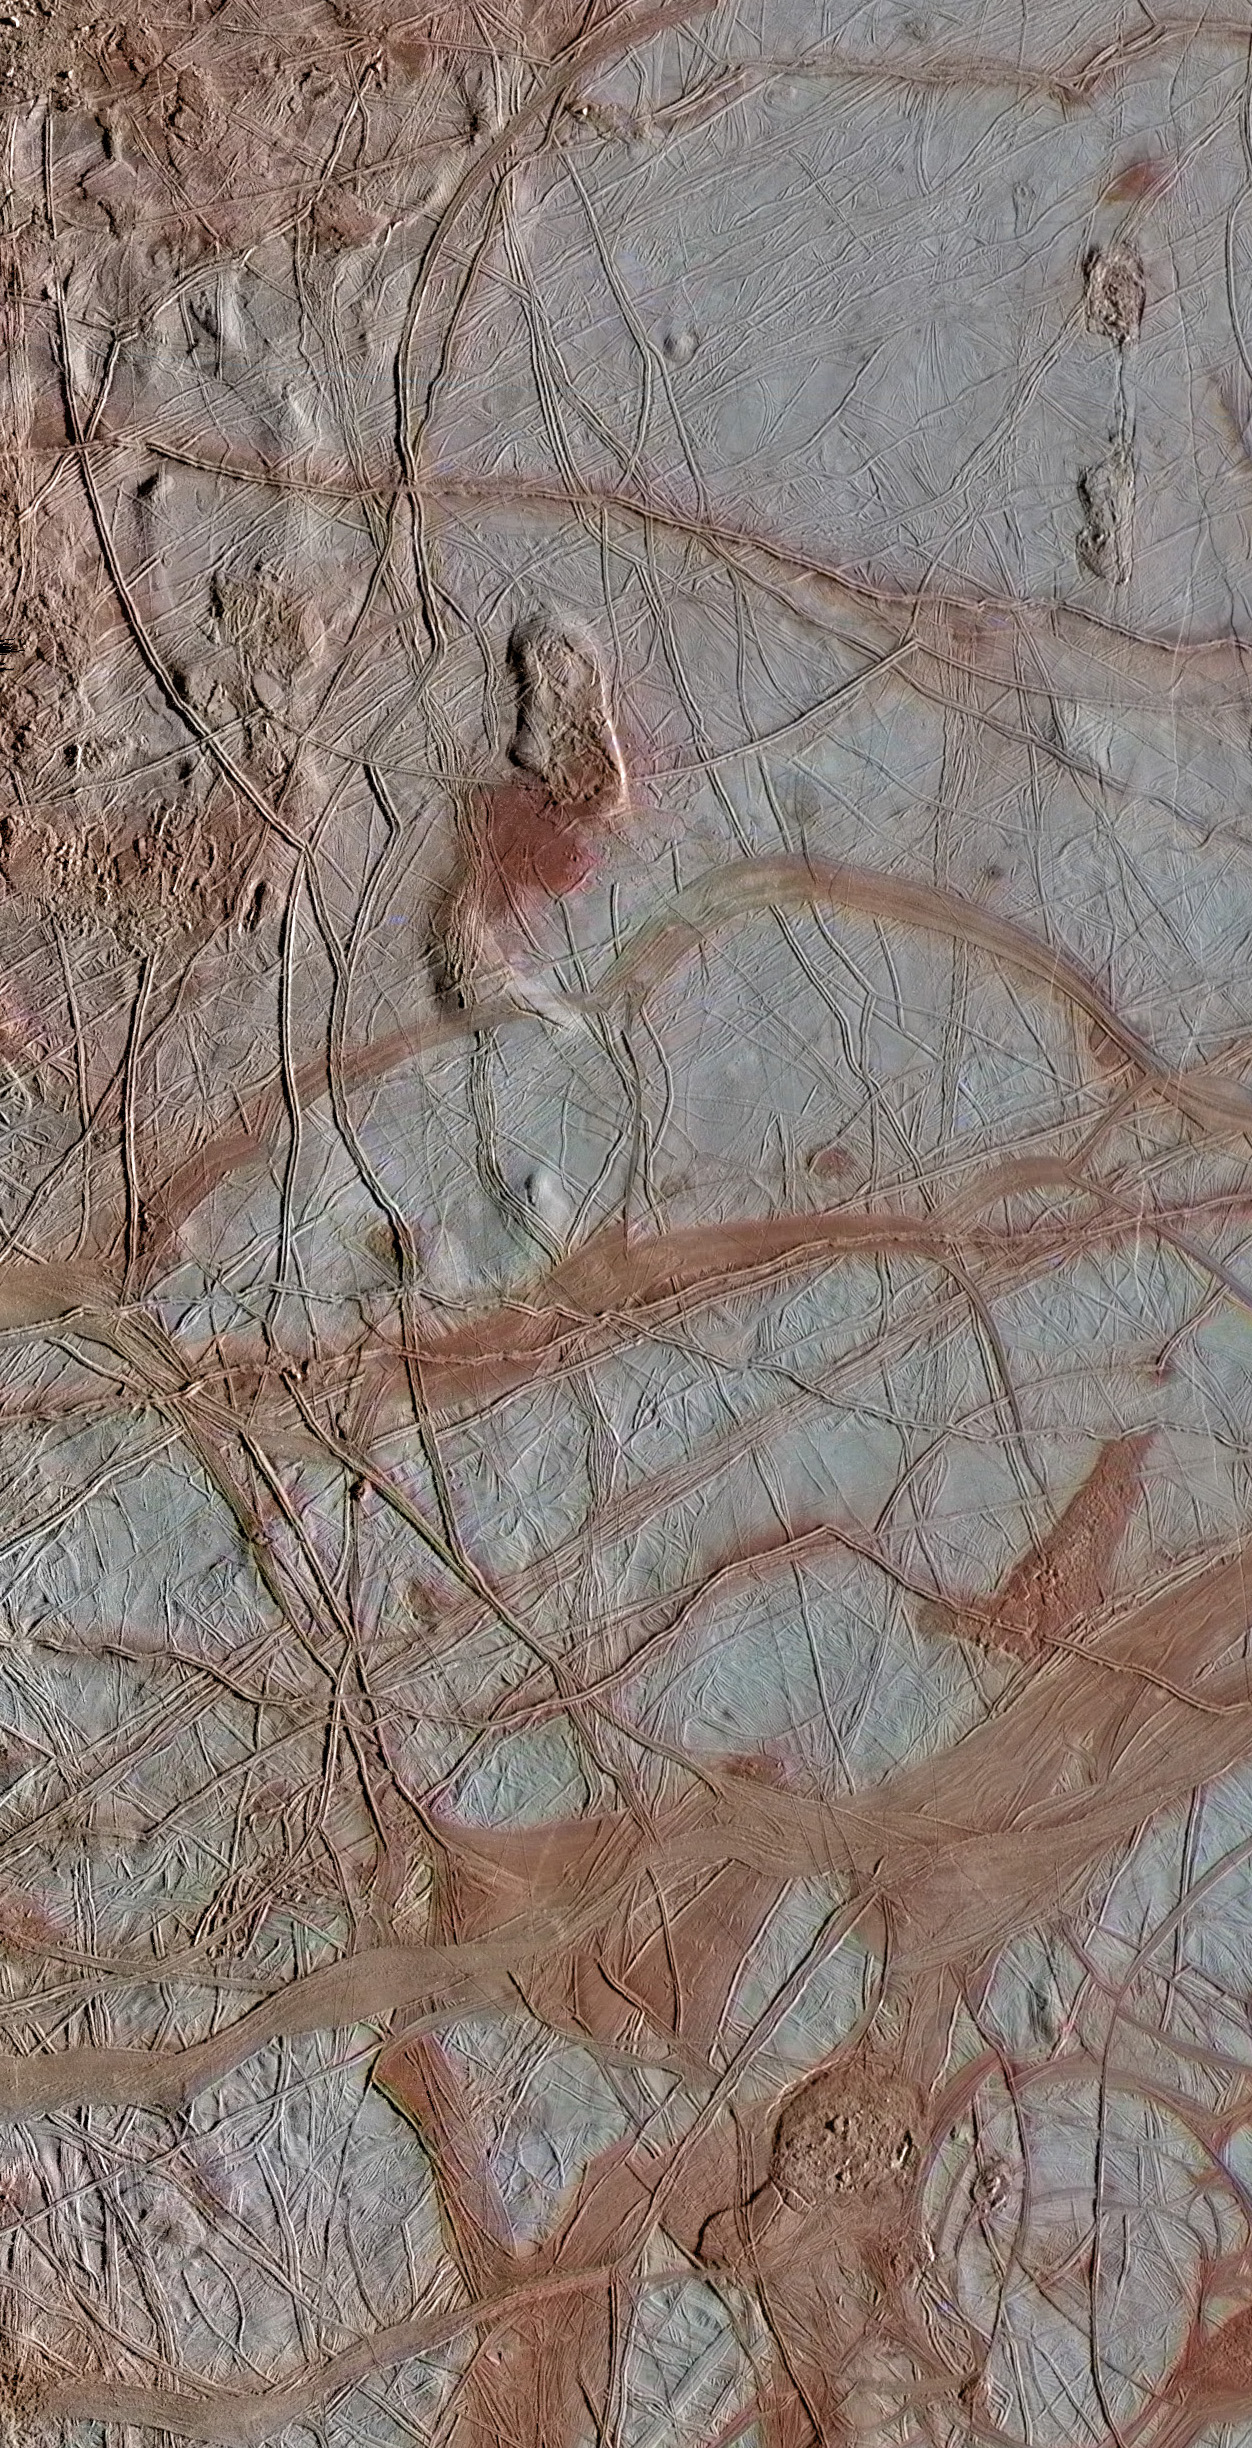

Europa’s Varied Surface Features

This enhanced-color view from NASA’s Galileo spacecraft shows an intricate pattern of linear fractures on the icy surface of Jupiter’s moon Europa. Newer fractures crosscut older ones, and several wide, dark bands are visible where the surface has spread apart in the past. The scene also contains several regions of “chaos terrain,” where the smooth surface has been disrupted into jumbled blocks of material.

Scientists are interested in studying Europa’s surface materials from orbit and from the surface in order to understand their composition. If the surface ice is geologically active and convecting, as researchers have inferred, it is likely carrying chemical products produced by bombardment from Jupiter’s radiation into the ocean thought to lie below. Those ingredients, called oxidants, may then be available to react with other chemicals, called reductants, coming from the seafloor, making useful chemical energy available for biology.

The high-resolution images for this view were obtained by the Galileo Solid-State Imaging (SSI) experiment on September 25, 1998. They were then combined with lower-resolution color data from an observation taken on March 29, 1998. The high-resolution images have a pixel scale of 735 feet (224 meters) per pixel, and the image is approximately 220 miles (350 kilometers) wide.

The Galileo mission was managed by NASA’s Jet Propulsion Laboratory in Pasadena, California, for the agency’s Science Mission Directorate in Washington. JPL is a division of the California Institute of Technology, Pasadena.

Credit: NASA/JPL-Caltech/SETI Institute